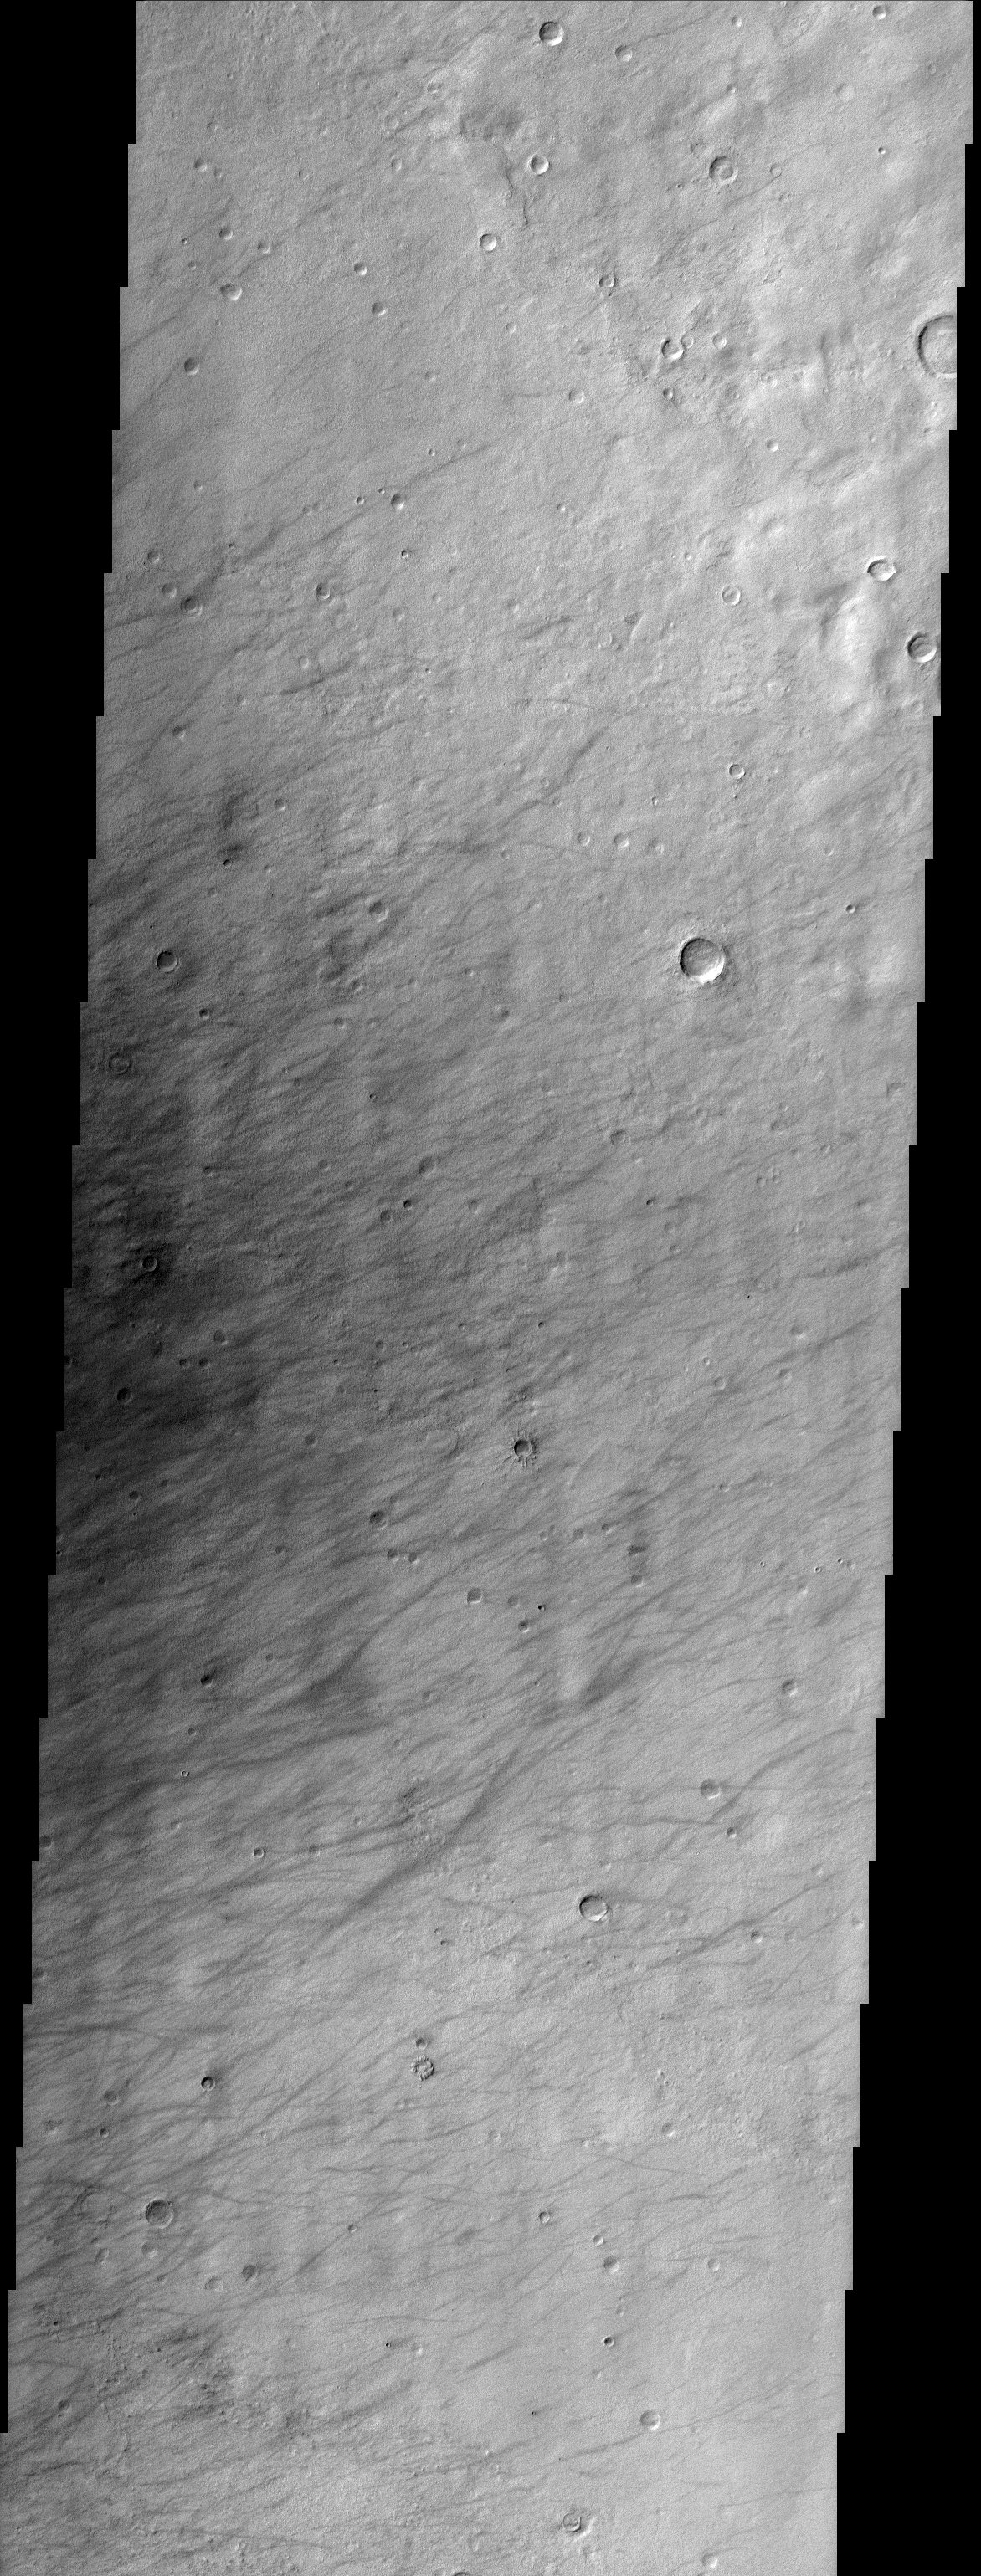

Terra Sirenum

This image is from a region called Terra Sirenum in Mars’ southern hemisphere. This region was named in 1958 for the Sea of the Sirens from Greek Mythology. This is not a sea, however, but a relatively dusty, high albedo region of Mars. There are numerous dust devil tracks that are apparent in the center- left of the image. The dust devils act like vacuum cleaners and lift dust off of the surface leaving a less dusty and relatively lower albedo surface behind. Dust devils are very common on Mars and are thought to be the primary mechanism for constantly lifting the dust into the atmosphere. Dust is constantly present in the Martian atmosphere in greater abundances than typically seen on Earth. The Martian dust is one of the main factors that affect the present Martian climate and clearly displays the relationship between Mars’ geology and atmosphere.

Note: this THEMIS visual image has not been radiometrically nor geometrically calibrated for this preliminary release. An empirical correction has been performed to remove instrumental effects. A linear shift has been applied in the cross-track and down-track direction to approximate spacecraft and planetary motion. Fully calibrated and geometrically projected images will be released through the Planetary Data System in accordance with Project policies at a later time.

NASA’s Jet Propulsion Laboratory manages the 2001 Mars Odyssey mission for NASA’s Office of Space Science, Washington, D.C. The Thermal Emission Imaging System (THEMIS) was developed by Arizona State University, Tempe, in collaboration with Raytheon Santa Barbara Remote Sensing. The THEMIS investigation is led by Dr. Philip Christensen at Arizona State University. Lockheed Martin Astronautics, Denver, is the prime contractor for the Odyssey project, and developed and built the orbiter. Mission operations are conducted jointly from Lockheed Martin and from JPL, a division of the California Institute of Technology in Pasadena.

Credit: NASA/JPL/Arizona State University